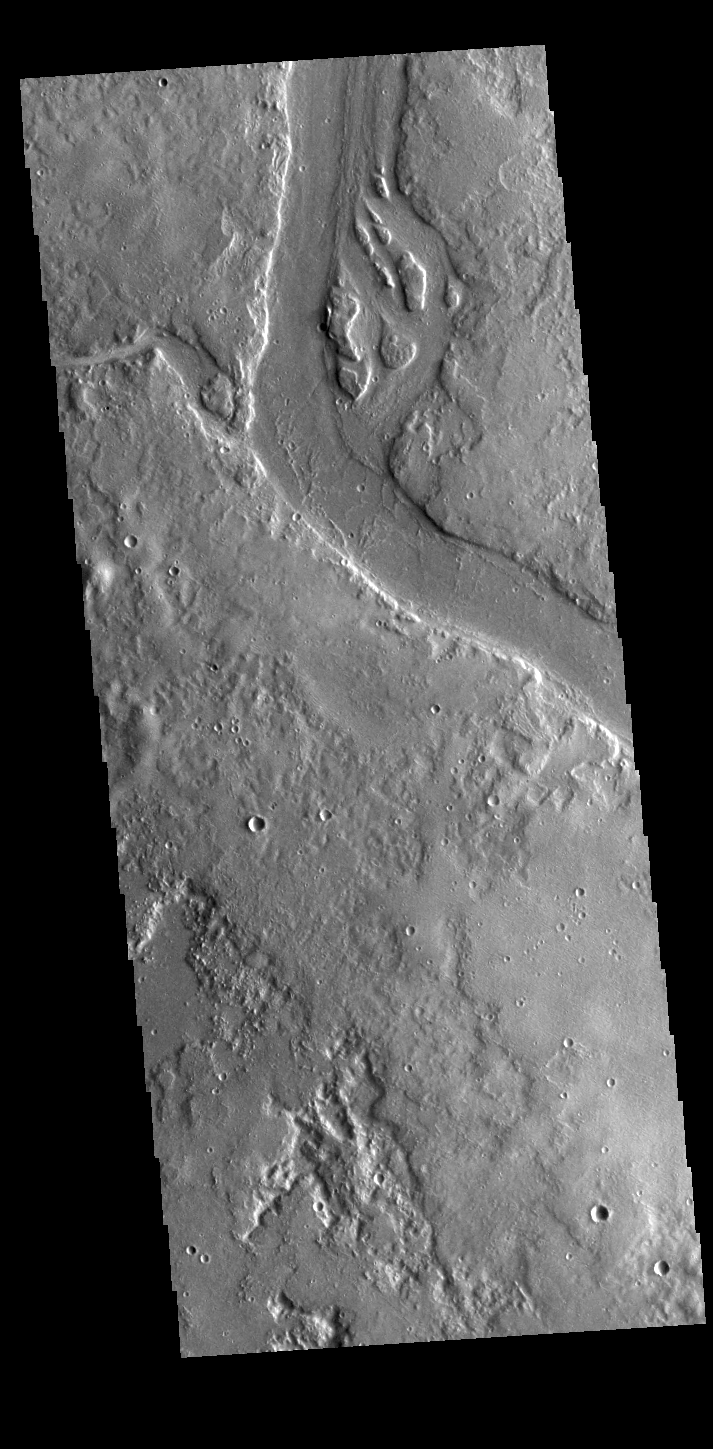

Granicus Valles

This VIS image shows many of the channel segments of Granicus Valles. Granicus Valles is a complex channel system located west of Elysium Mons. The system is approximately 750km (466 miles) long. It is likely that both water and lava played a part in creation of the feature.

Credit: NASA/JPL-Caltech/ASU